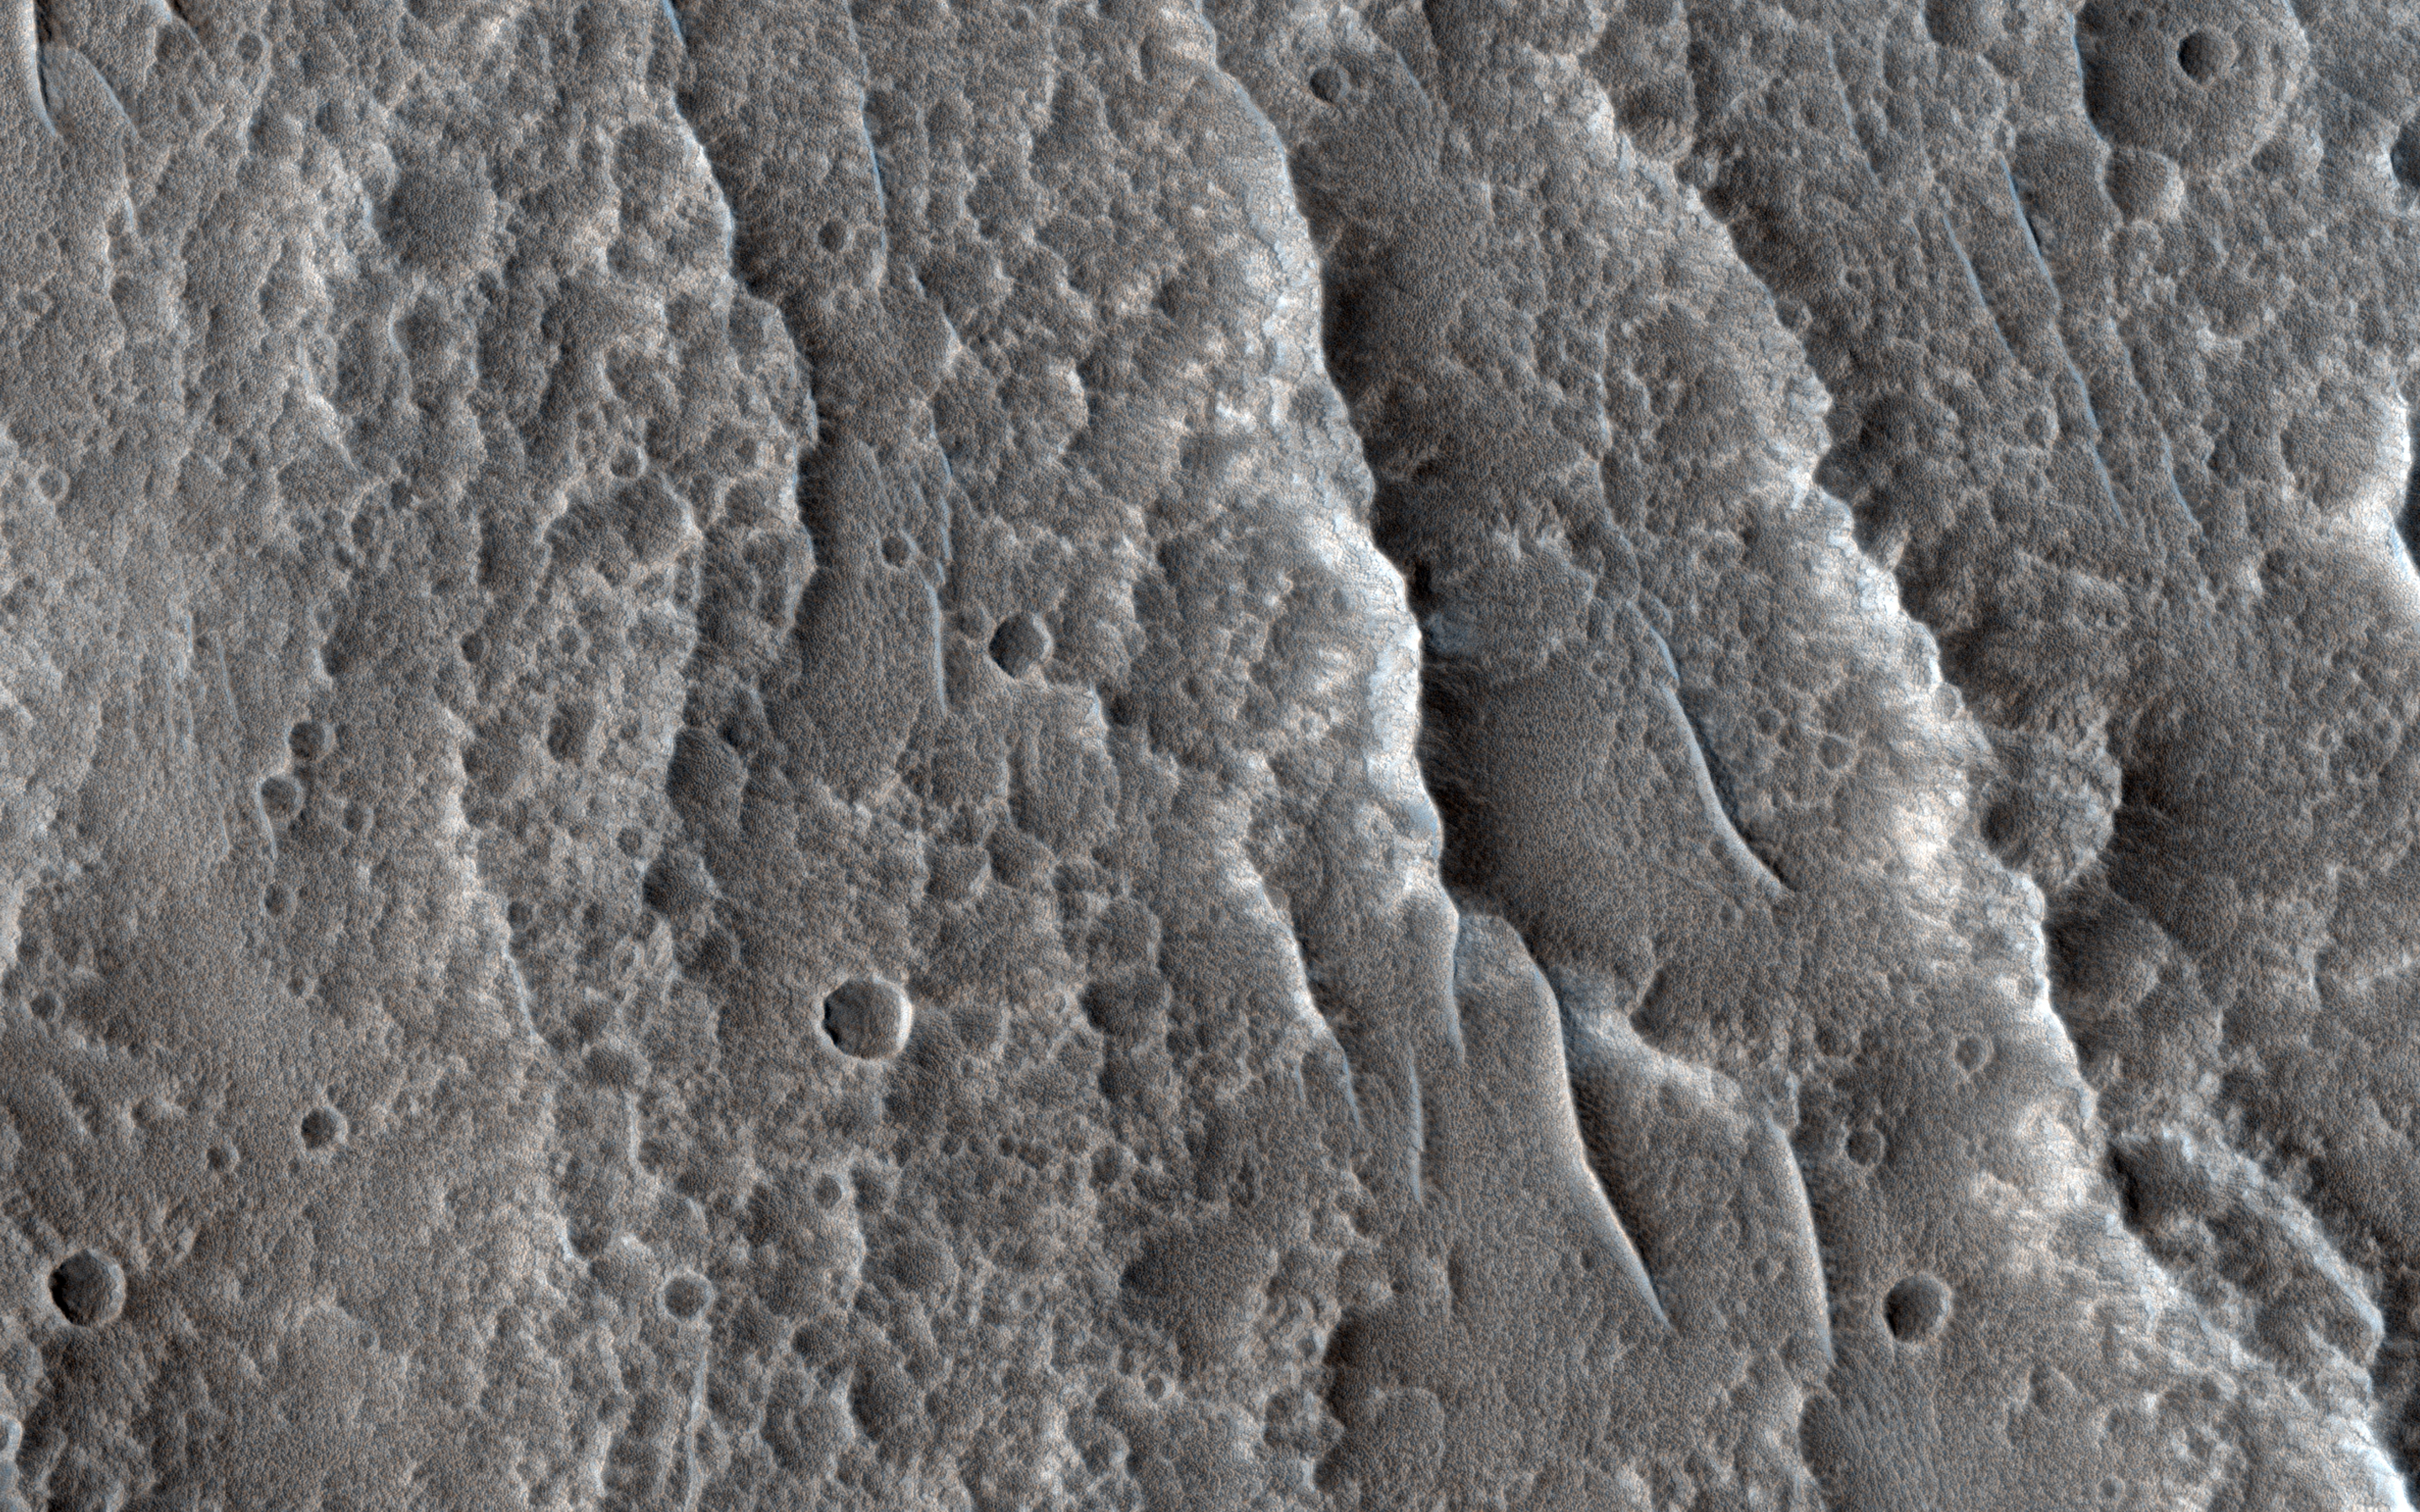

Down in Chukhung Crater

Chukhung is a 45 kilometer-diameter, central pit crater in Tempe Terra, having likely formed 3 billion years ago. The southern portion of the crater floor hosts a large viscous flow feature that is hypothesized to be a glacier.

There are sinuous ridges that emanate from the margin of the flow feature toward the center of the crater. These ridges could be evidence of glacial meltwater preserved in the form of eskers, inverted channels formed when the softer sediments surrounding the channel deposits are eroded away. It is unclear whether the conditions for wet-based glaciation ever existed on Mars, but these ridges could be evidence that it once did.

The map is projected here at a scale of 25 centimeters (9.8 inches) per pixel. (The original image scale is 29.2 centimeters [11.5 inches] per pixel [with 1 x 1 binning]; objects on the order of 88 centimeters [34.6 inches] across are resolved.) North is up.

This is a stereo pair with ESP_060676_2185.

The University of Arizona, in Tucson, operates HiRISE, which was built by Ball Aerospace & Technologies Corp., in Boulder, Colorado. NASA’s Jet Propulsion Laboratory, a division of Caltech in Pasadena, California, manages the Mars Reconnaissance Orbiter Project for NASA’s Science Mission Directorate, Washington.

Credit: NASA/JPL-Caltech/University of Arizona